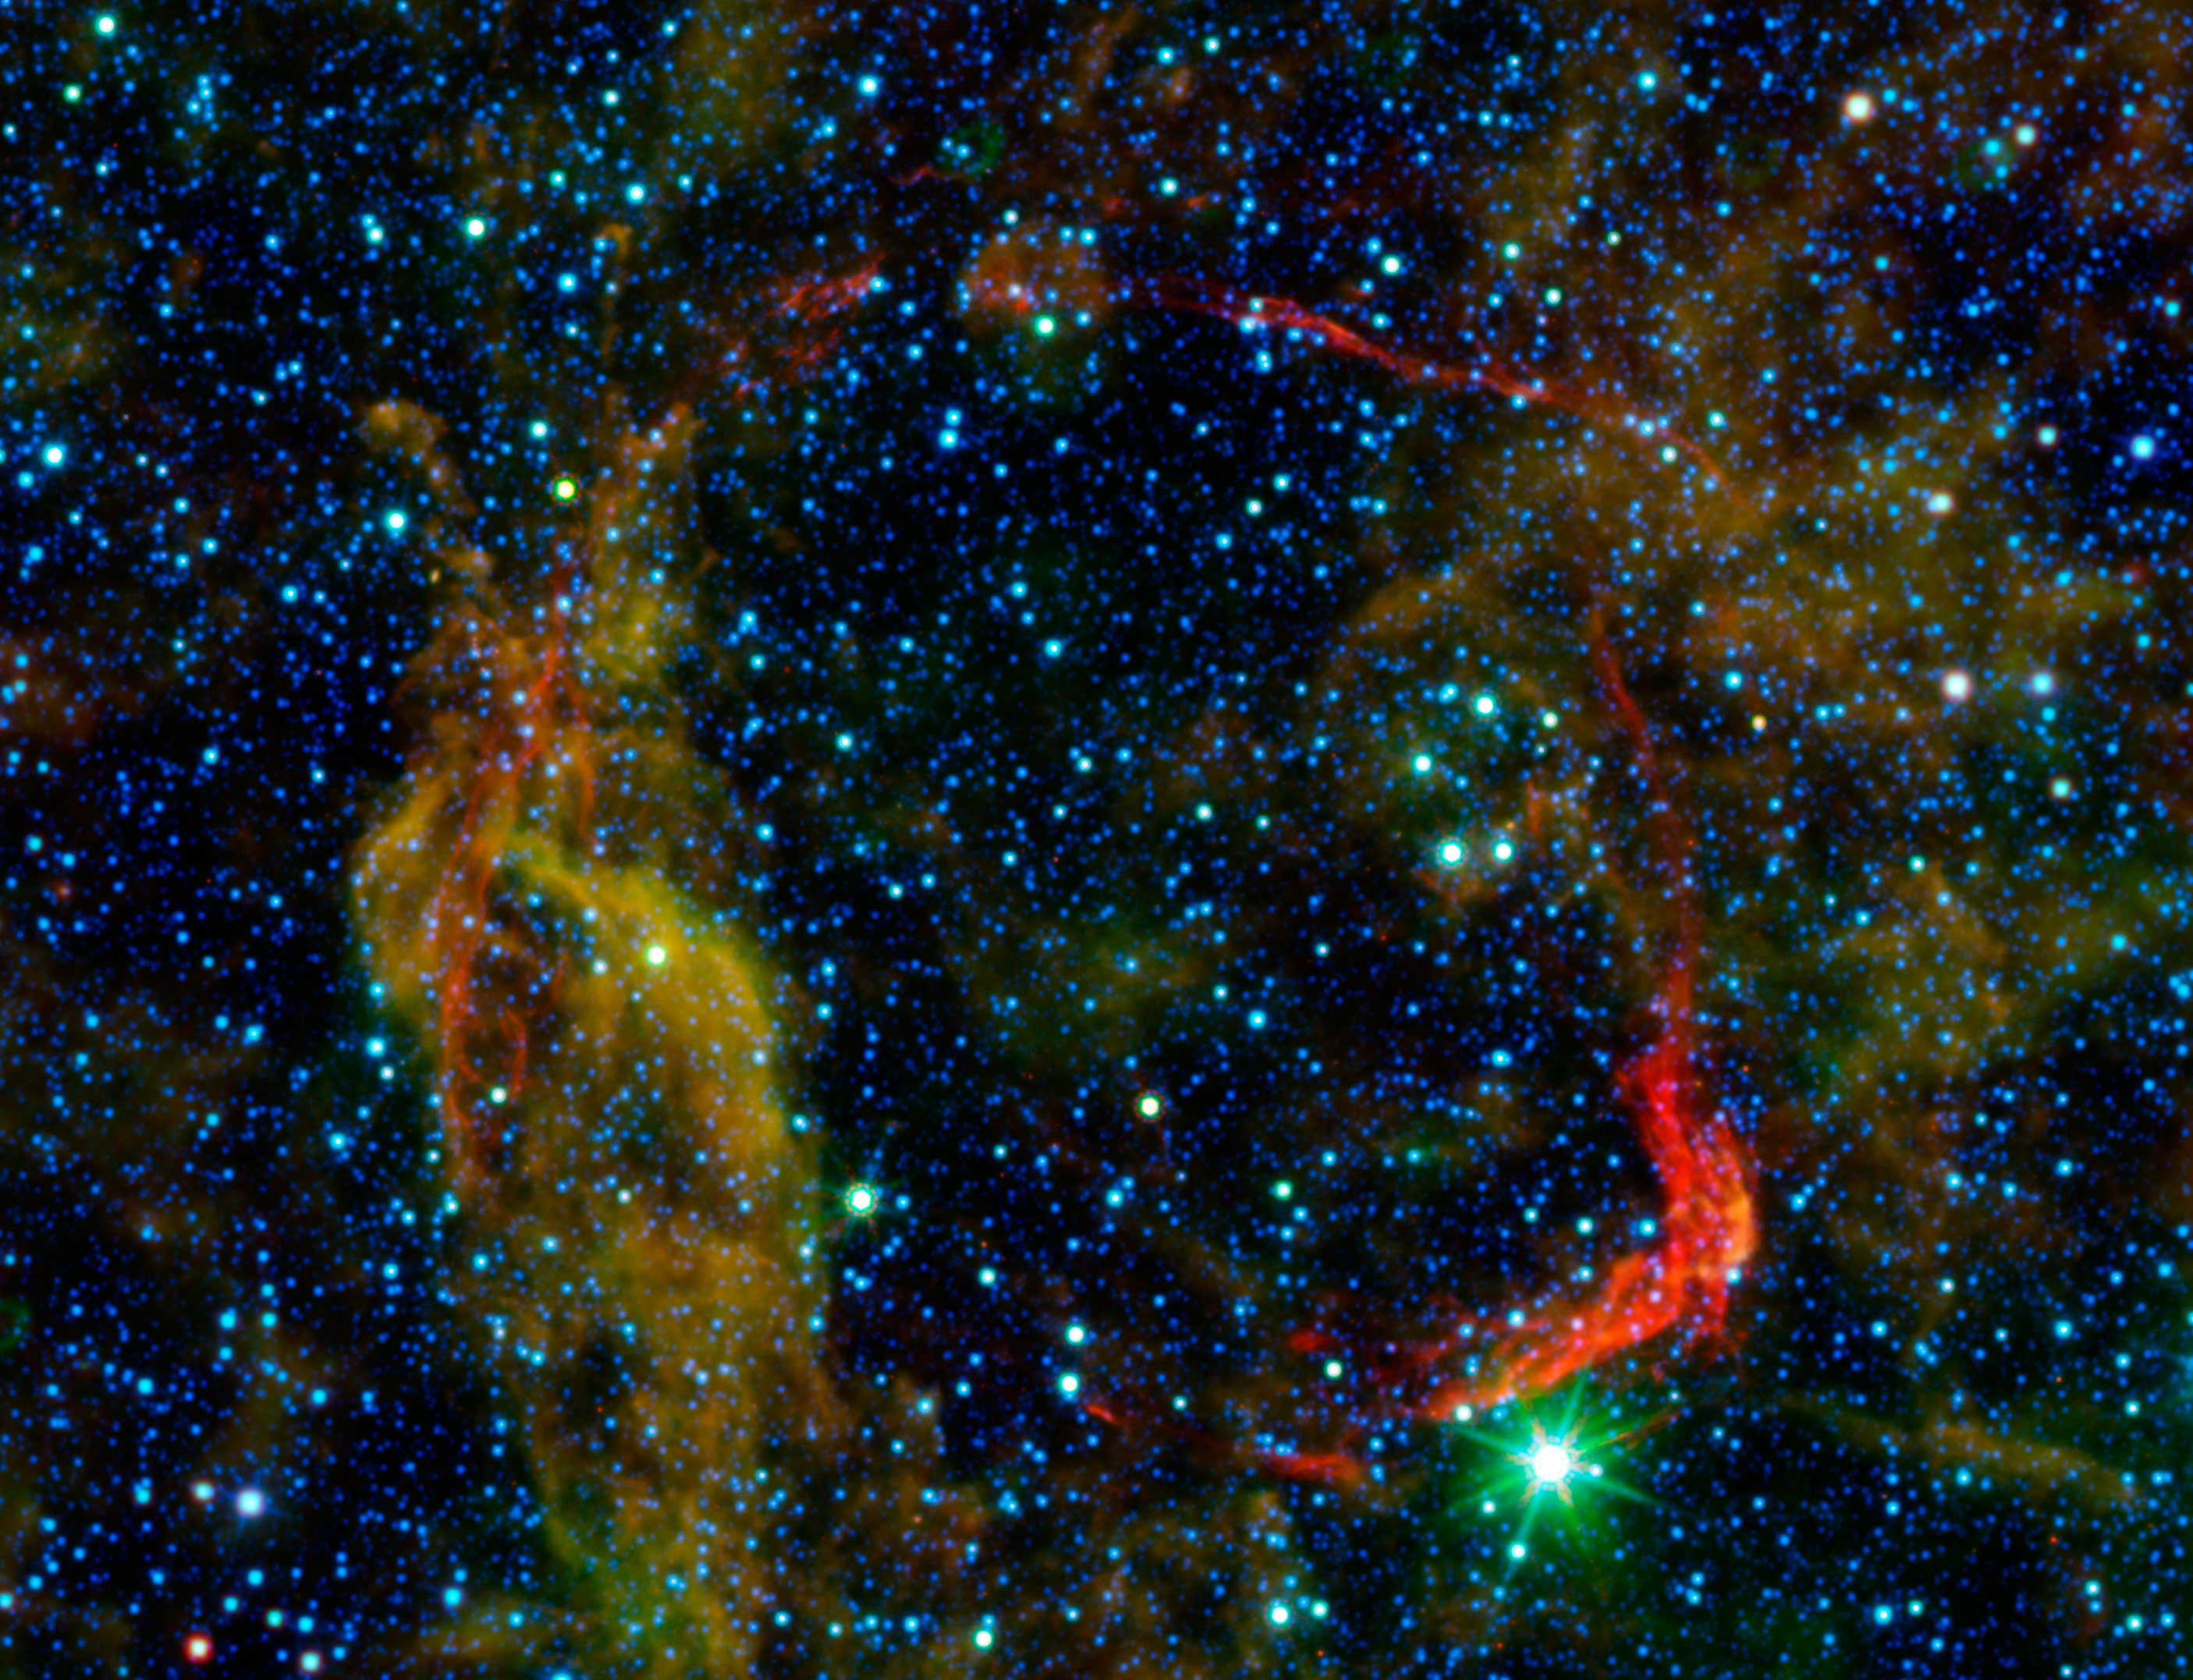

All That Remains of Exploded Star

Infrared images from NASA’s Spitzer Space Telescope and Wide-field Infrared Survey Explorer (WISE) are combined in this image of RCW 86, the dusty remains of the oldest documented example of an exploding star, or supernova. It shows light from both the remnant itself and unrelated background light from our Milky Way galaxy. The colors in the image allow astronomers to distinguish between the remnant and galactic background, and determine exactly which structures belong to the remnant.

Dust associated with the blast wave of the supernova appears red in this image, while dust in the background appears yellow and green. Stars in the field of view appear blue. By determining the temperature of the dust in the red circular shell of the supernova remnant, which marks the extent to which the blast wave from the supernova has traveled since the explosion, astronomers were able to determine the density of the material there, and conclude that RCW 86 must have exploded into a large, wind-blown cavity. The infrared images, when combined with optical and X-ray data, clearly indicate that the source of the mysterious object seen in the sky over 1,800 years ago must have been a Type Ia supernova.

Spitzer and WISE light with wavelengths of 24 and 22 microns, respectively, is colored red. Shorter wavelength infrared light from WISE is blue, cyan and green.

Credit: NASA/JPL-Caltech/UCLA